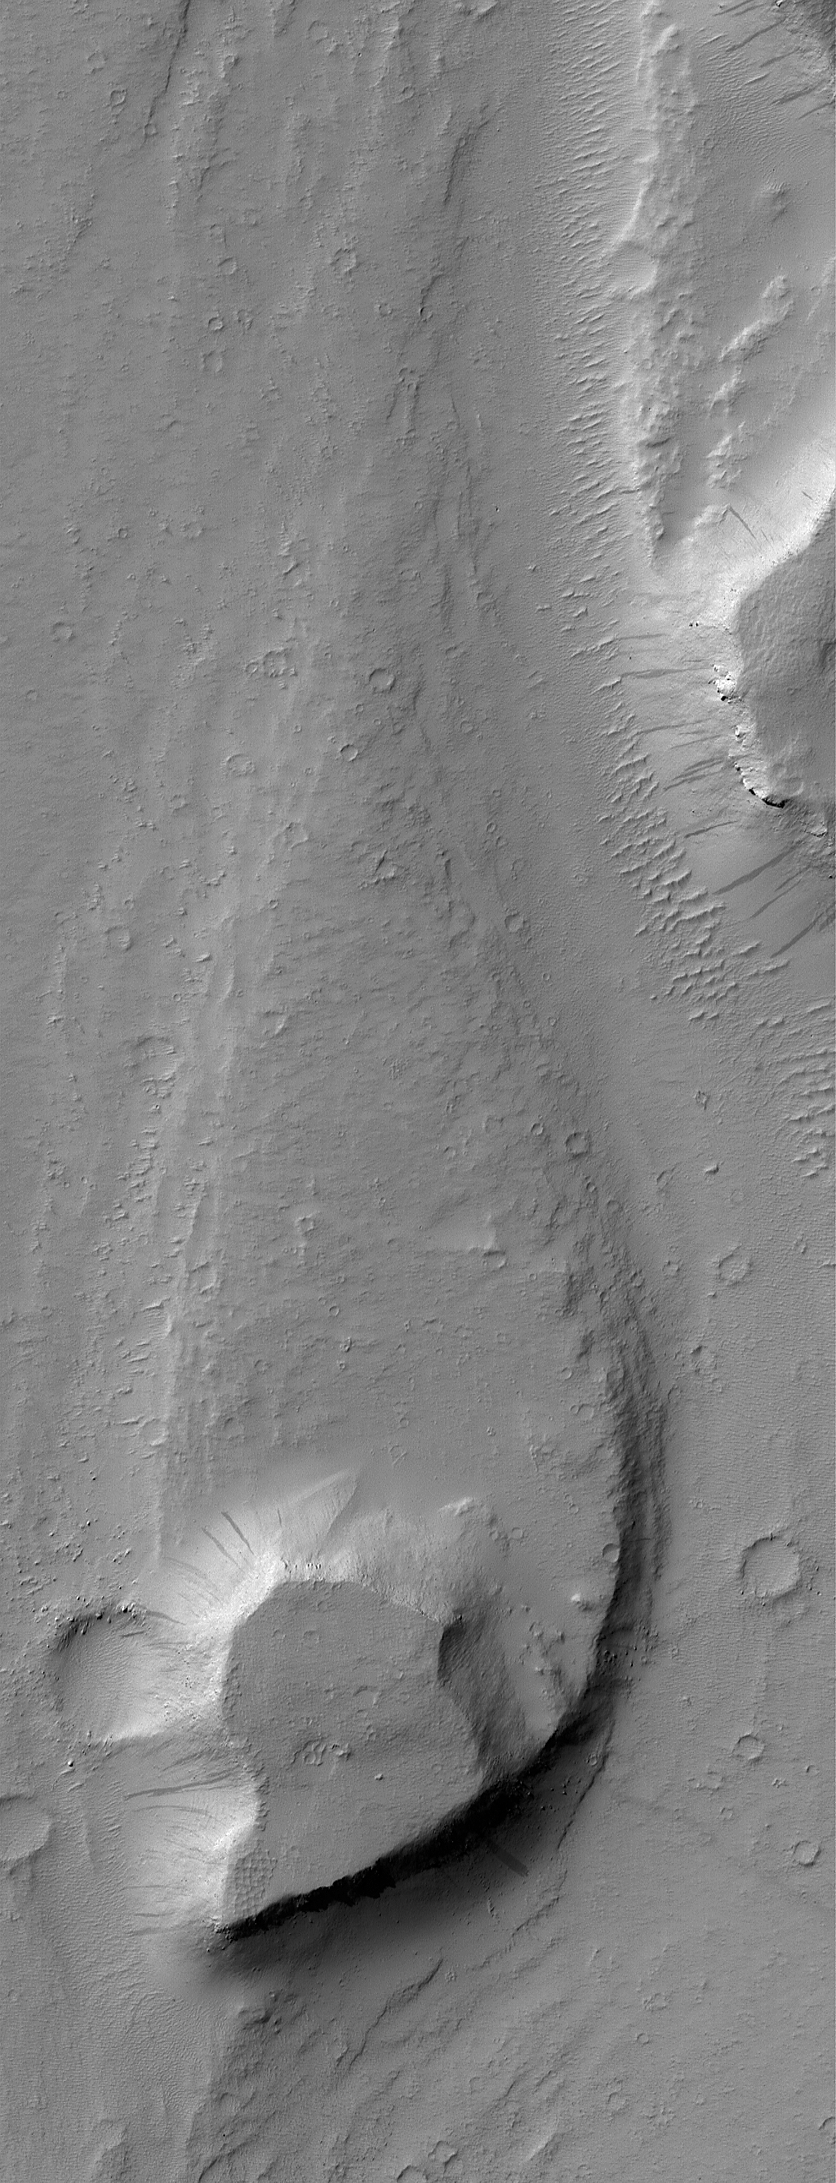

Streamlined “Island”

26 November 2004
This October 2004 Mars Global Surveyor (MGS) Mars Orbiter Camera (MOC) image shows a streamlined landform in the Mangala Valles region of Mars. An ancient catastrophic flood, probably consisting of water and debris, ran northward (from the bottom toward the top of the image) in this portion of the Mangala Valles system. The high mesa at the south end of the streamlined form may have been above the floodwaters. Its presence as an obstacle to the flow caused erosion and deposition of sediment to create the teardrop-shaped, tapered form in its lee. This feature is located near 15.0°S, 149.3°W. The image covers an area about 3 km (1.9 mi) wide and is illuminated by sunlight from the upper left.

Credit: NASA/JPL/Malin Space Science Systems